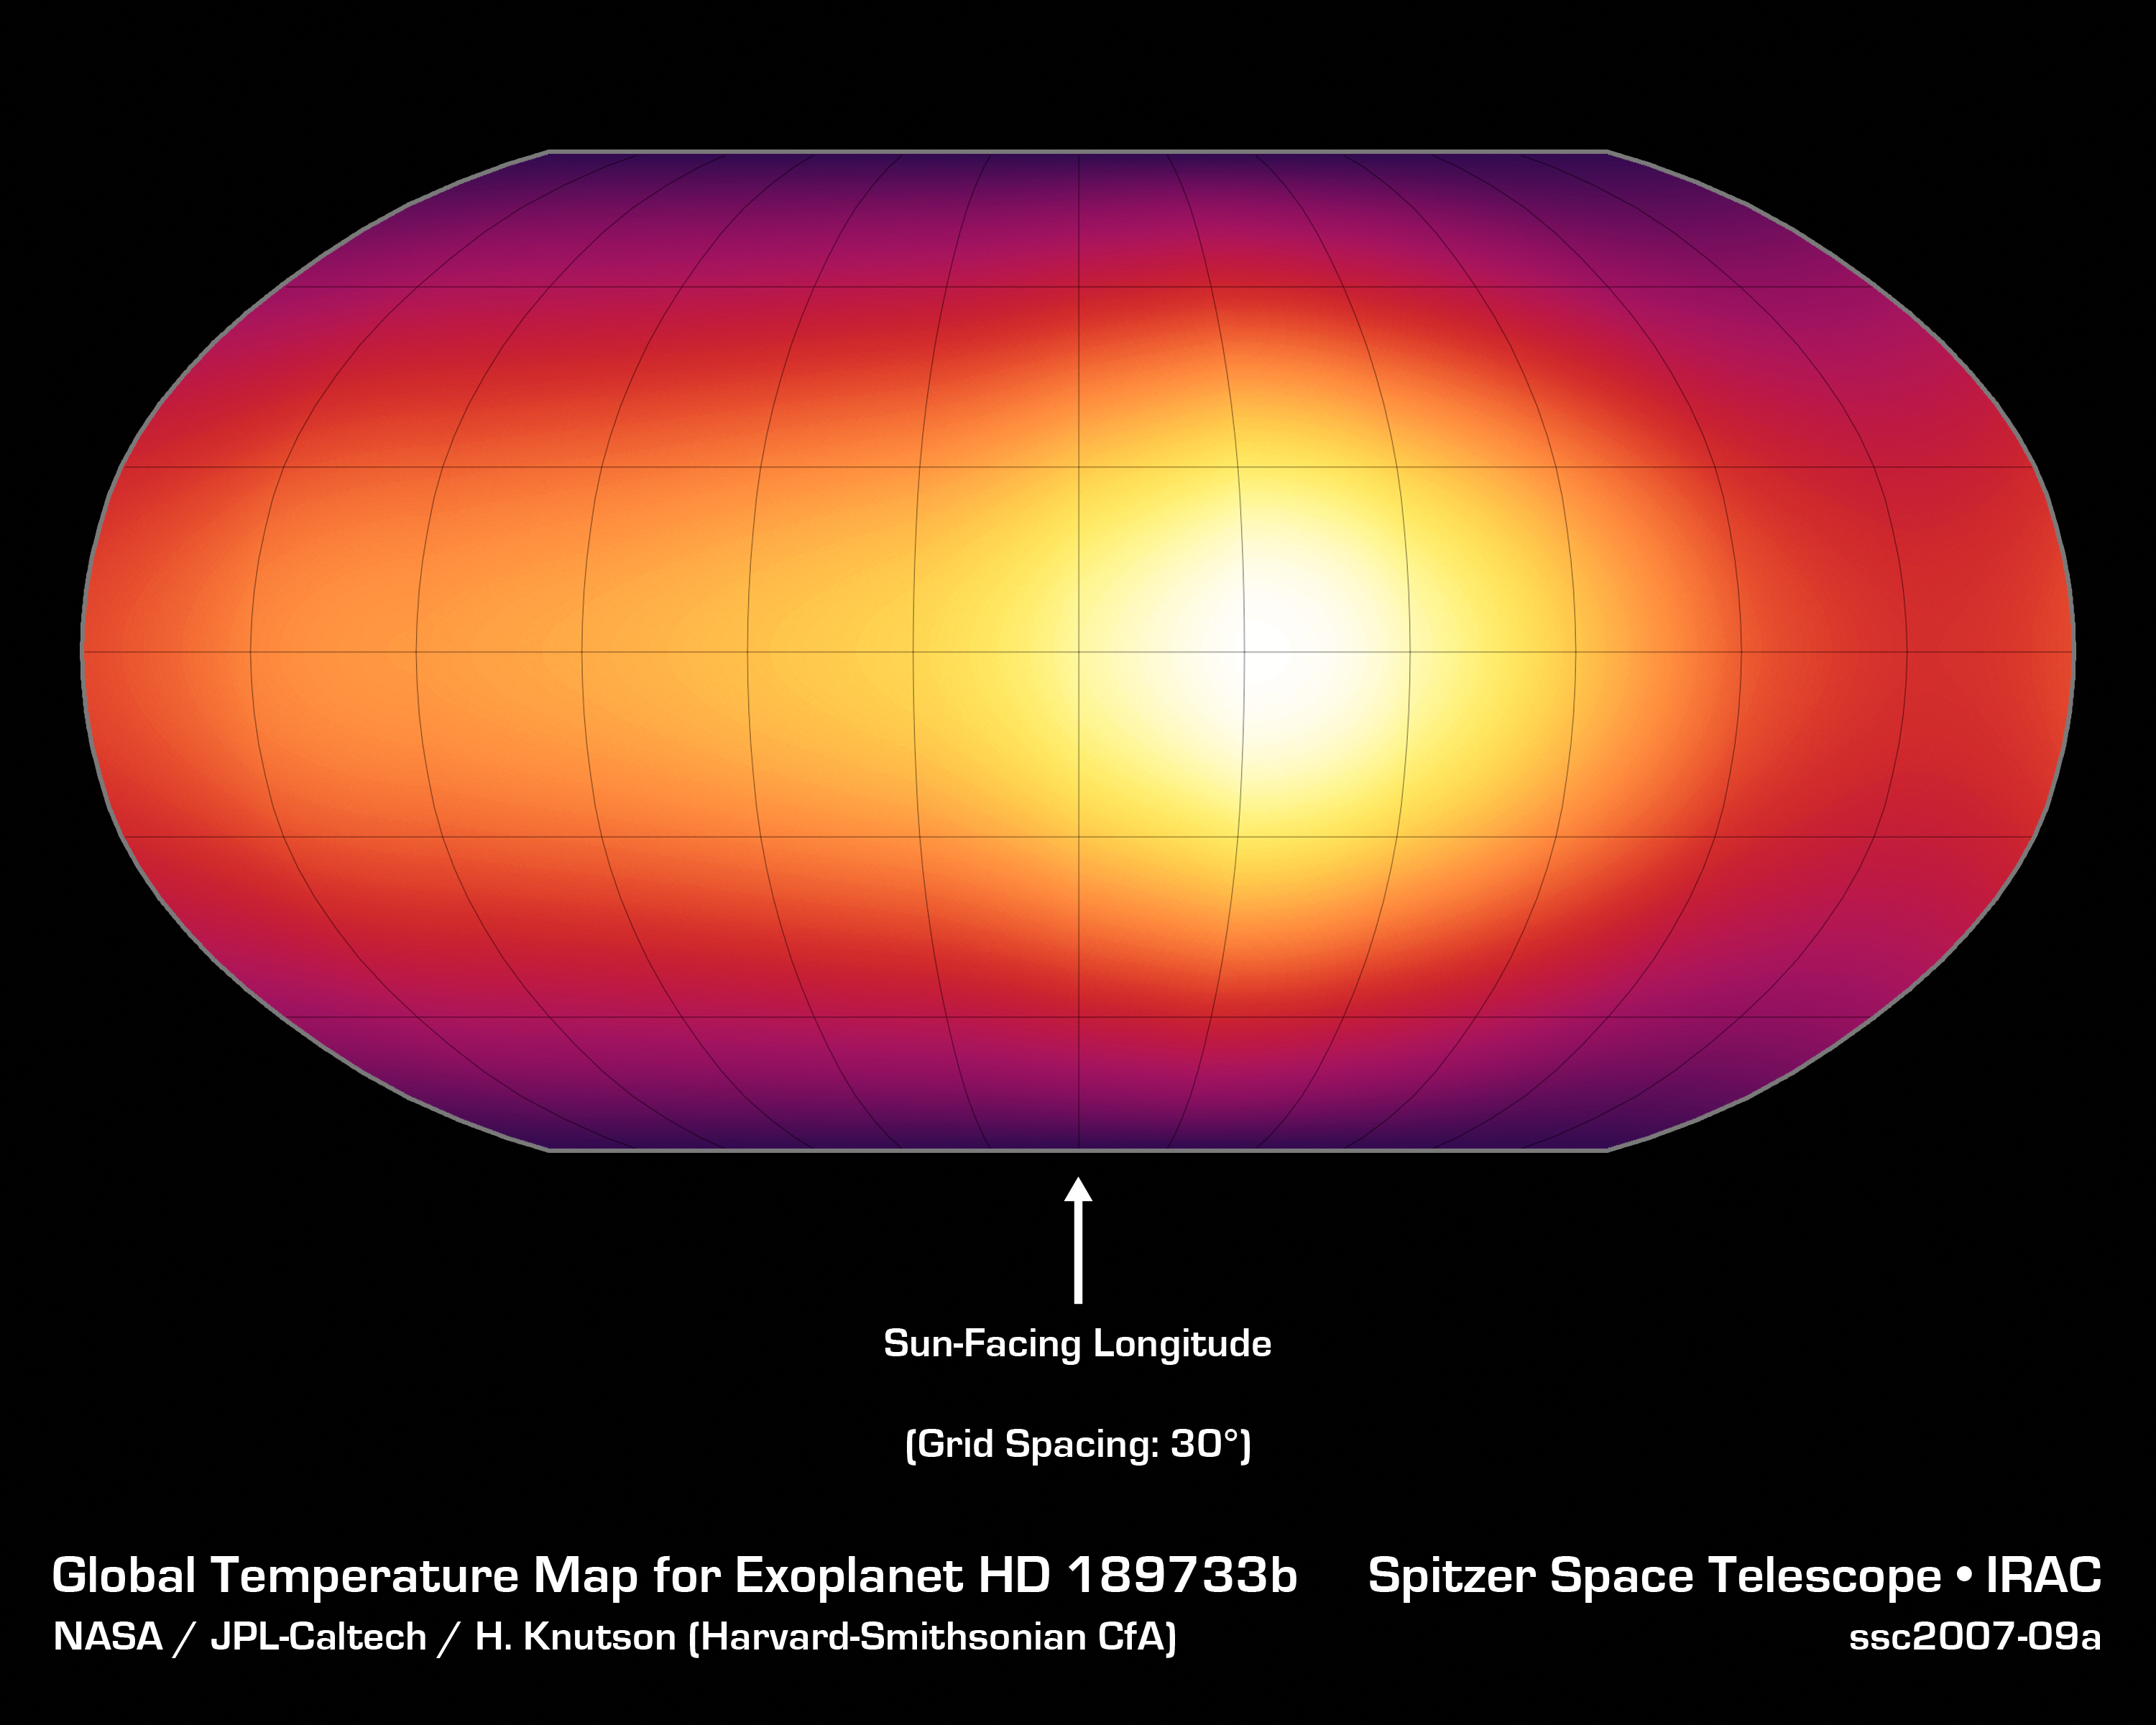

First Map of an Exoplanet Atmosphere

This is the first-ever map of the surface of an exoplanet, or a planet beyond our solar system. The map, which shows temperature variations across the cloudy tops of a gas giant called HD 189733b, is made from infrared data taken by NASA's Spitzer Space Telescope. Hotter temperatures are represented in brighter colors.

HD 189733b is what is known as a hot-Jupiter planet. These sizzling, gas planets practically hug their stars, orbiting at distances that are much closer than Mercury is to our sun. They whip around their stars quickly; for example, HD 189733b completes one orbit in just 2.2 days. Hot Jupiters are also thought to be tidally locked to their stars, just as our moon is to Earth. This means that one side of a hot Jupiter always faces its star.

As predicted, the map reveals that HD 189733b has a warm spot on its "sunlit" side, which is always pointed toward the star. But the map also shows that this spot is offset from the high-noon, or sun-facing, point by 30 degrees. According to scientists, ferocious winds traveling up to 6,000 miles per hour (nearly 9,700 kilometers per hour) are probably pushing the hot spot to the east.

In addition to the warm spot, the map tells astronomers that temperatures on HD 189733b are fairly even all around. While the dark side is about 1,200 degrees Fahrenheit (650 degrees Celsius), the sunlit side is just a bit hotter at 1,700 degrees Fahrenheit (930 degrees Celsius). This mild temperature variation is more evidence for strong winds, since winds would help spread the heat from the hot, sunlit side over to the dark side.

These data were collected by Spitzer's infrared array camera as the planet, a so-called transiting planet, passed in front of its star, then swung around and disappeared behind it (see animation). By observing the planet for half of its 2.2-day long orbit, Spitzer was able to measure the infrared light, or heat, coming from its entire surface.

Credit: NASA/JPL-Caltech/H. Knutson (Harvard-Smithsonian CfA)